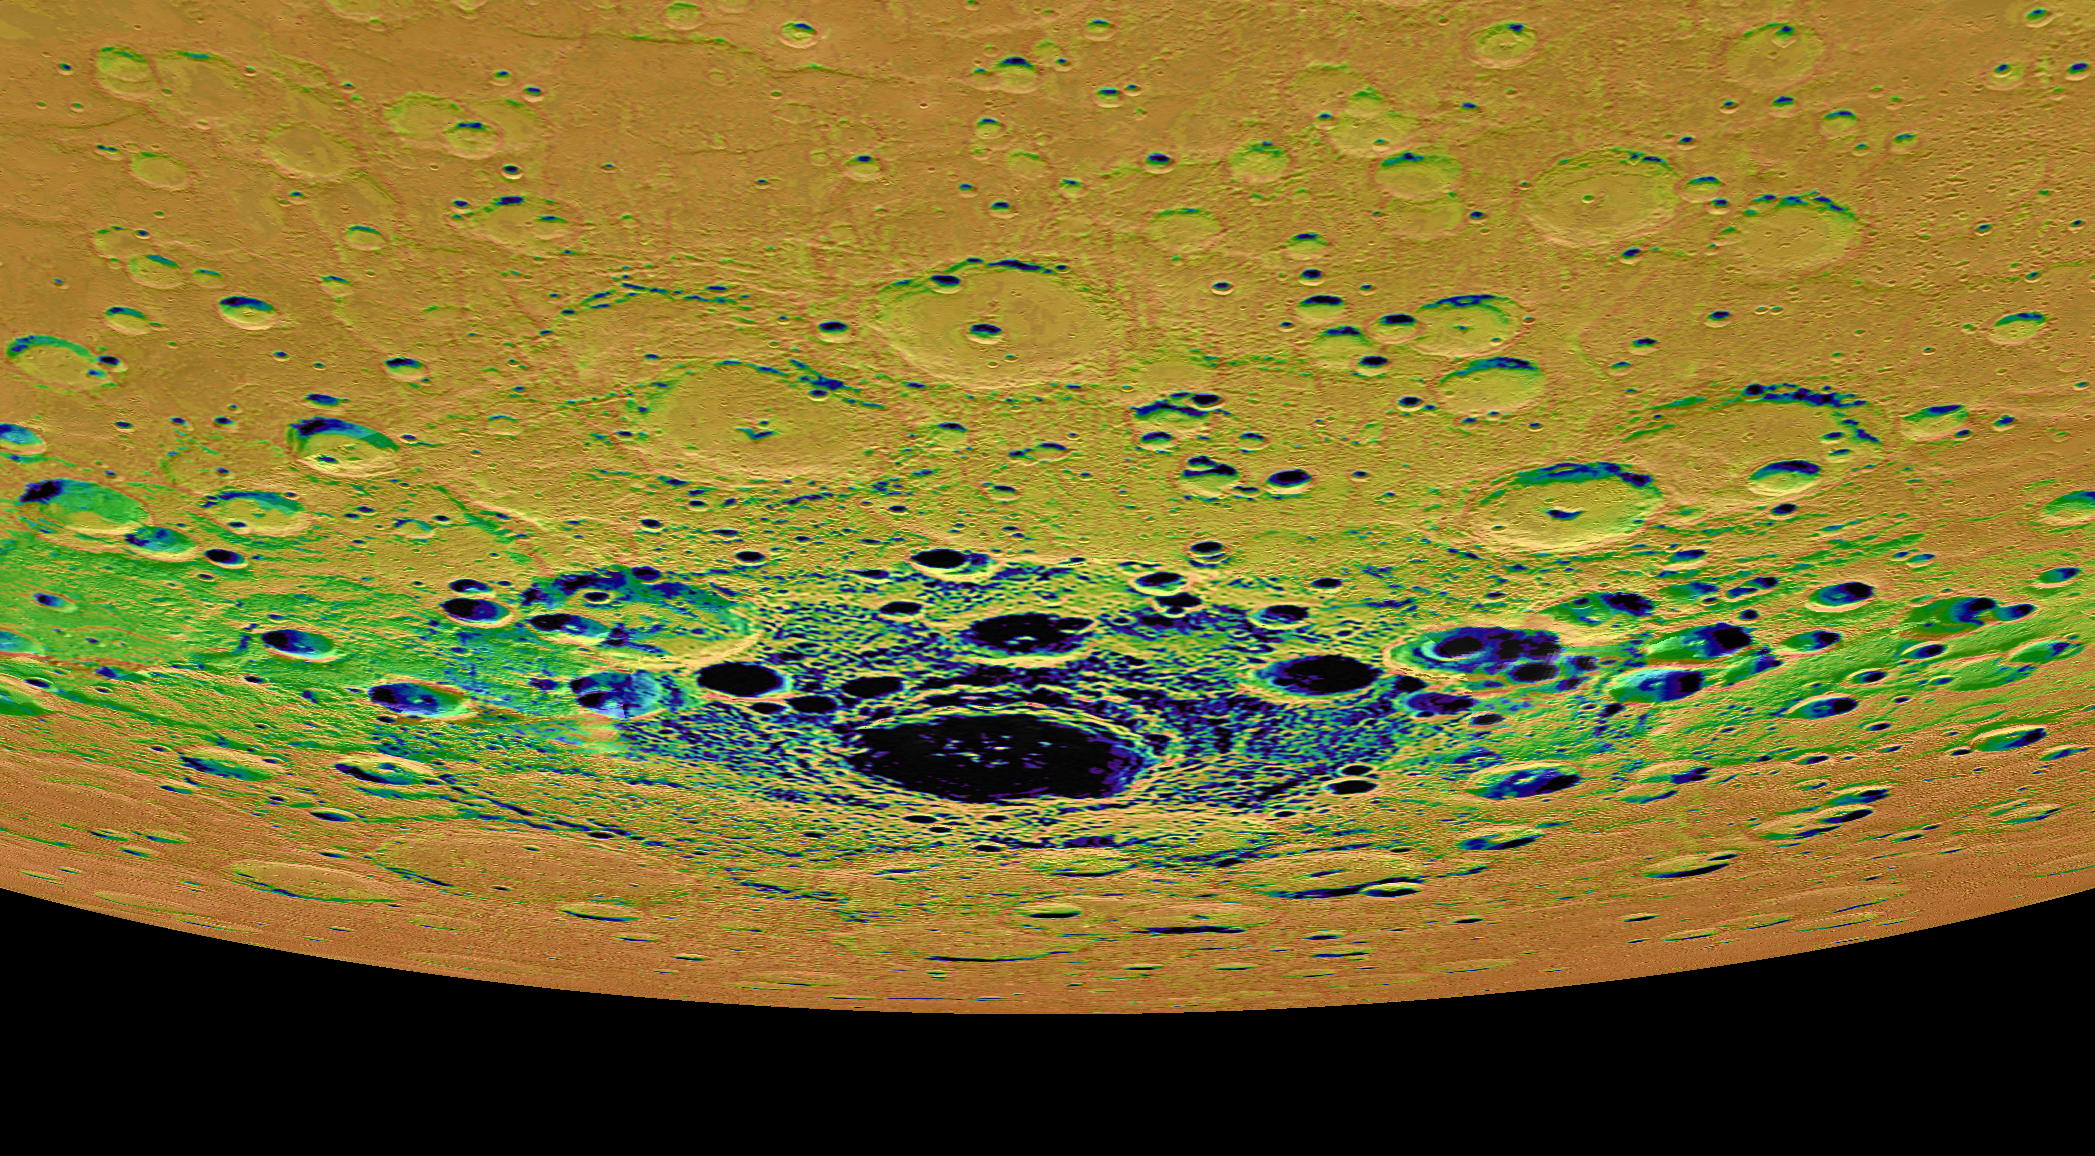

Shadows in the South

The view shown here is an orthographic projection of Mercury’s south polar region, colored by an illumination map. The illumination map, created from repeated MDIS imaging, is colored on the basis of the percentage of time that a given area is sunlit. Areas appearing black in the map are regions of permanent shadow. The largest permanently shadowed region near the center of the image is within the interior of the crater Chao Meng-Fu, a location with evidence for hosting considerable amounts of water ice.

Instrument: Mercury Dual Imaging System (MDIS)
Chao Meng-Fu Center Latitude: -88.4°
Chao Meng-Fu Center Longitude: 203.6° E
Scale: Chao Meng-Fu has a diameter of roughly 180 kilometers (112 miles)

The MESSENGER spacecraft is the first ever to orbit the planet Mercury, and the spacecraft’s seven scientific instruments and radio science investigation are unraveling the history and evolution of the Solar System’s innermost planet. In the mission’s more than four years of orbital operations, MESSENGER has acquired over 250,000 images and extensive other data sets. MESSENGER’s highly successful orbital mission is about to come to an end, as the spacecraft runs out of propellant and the force of solar gravity causes it to impact the surface of Mercury in April 2015.

For information regarding the use of images, see the MESSENGER image use policy.

Credit: NASA/Johns Hopkins University Applied Physics Laboratory/Carnegie Institution of Washington